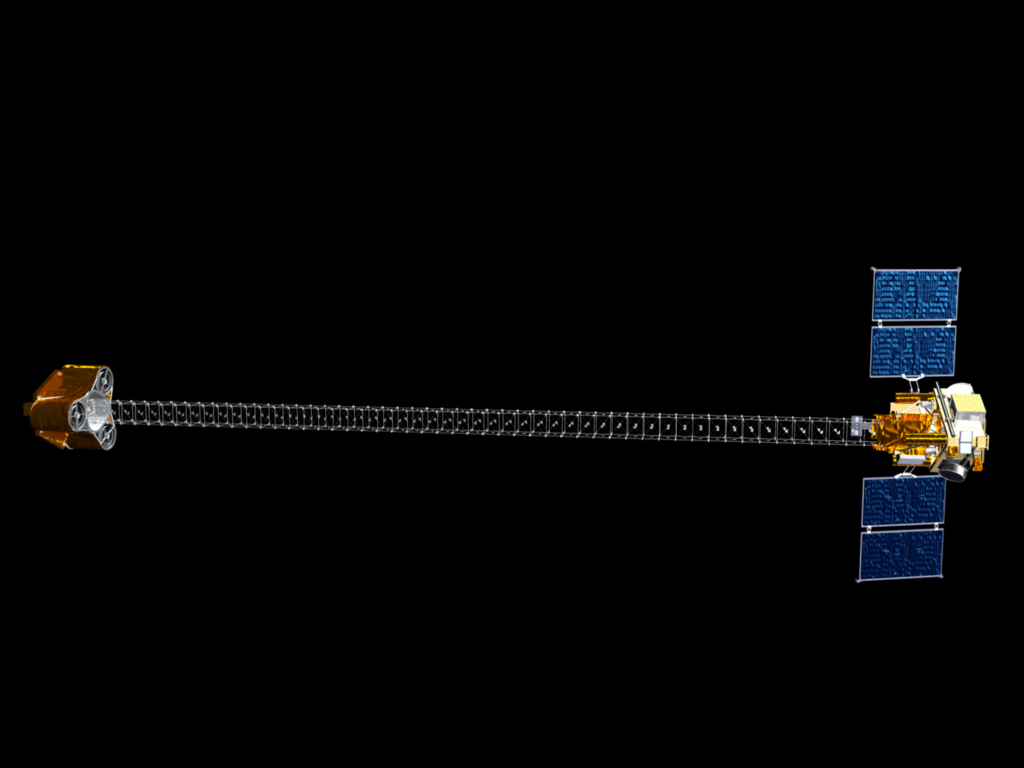

Nuclear Spectroscopic Telescope Array (NuSTAR) (Artist concept)

Artist concept of the Nuclear Spectroscopic Telescope Array, managed by JPL. It will expand our understanding of the origins and destinies of stars and galaxies.

NuSTAR is a small-explorer mission managed by JPL for NASA’s Science Mission Directorate. The spacecraft was built by Orbital Sciences Corporation. Its instrument was built by a consortium including Caltech, JPL, Columbia University, New York, N.Y., NASA’s Goddard Space Flight Center in Greenbelt, Md., the Danish Technical University in Denmark, the University of California, Berkeley, and ATK-Goleta. NuSTAR will be operated by U.C. Berkeley, with the Italian Space Agency providing its equatorial ground station located at Malindi, Kenya. NASA’s Explorer Program is managed by Goddard. JPL is managed by Caltech for NASA.

Credit: NASA/JPL-Caltech